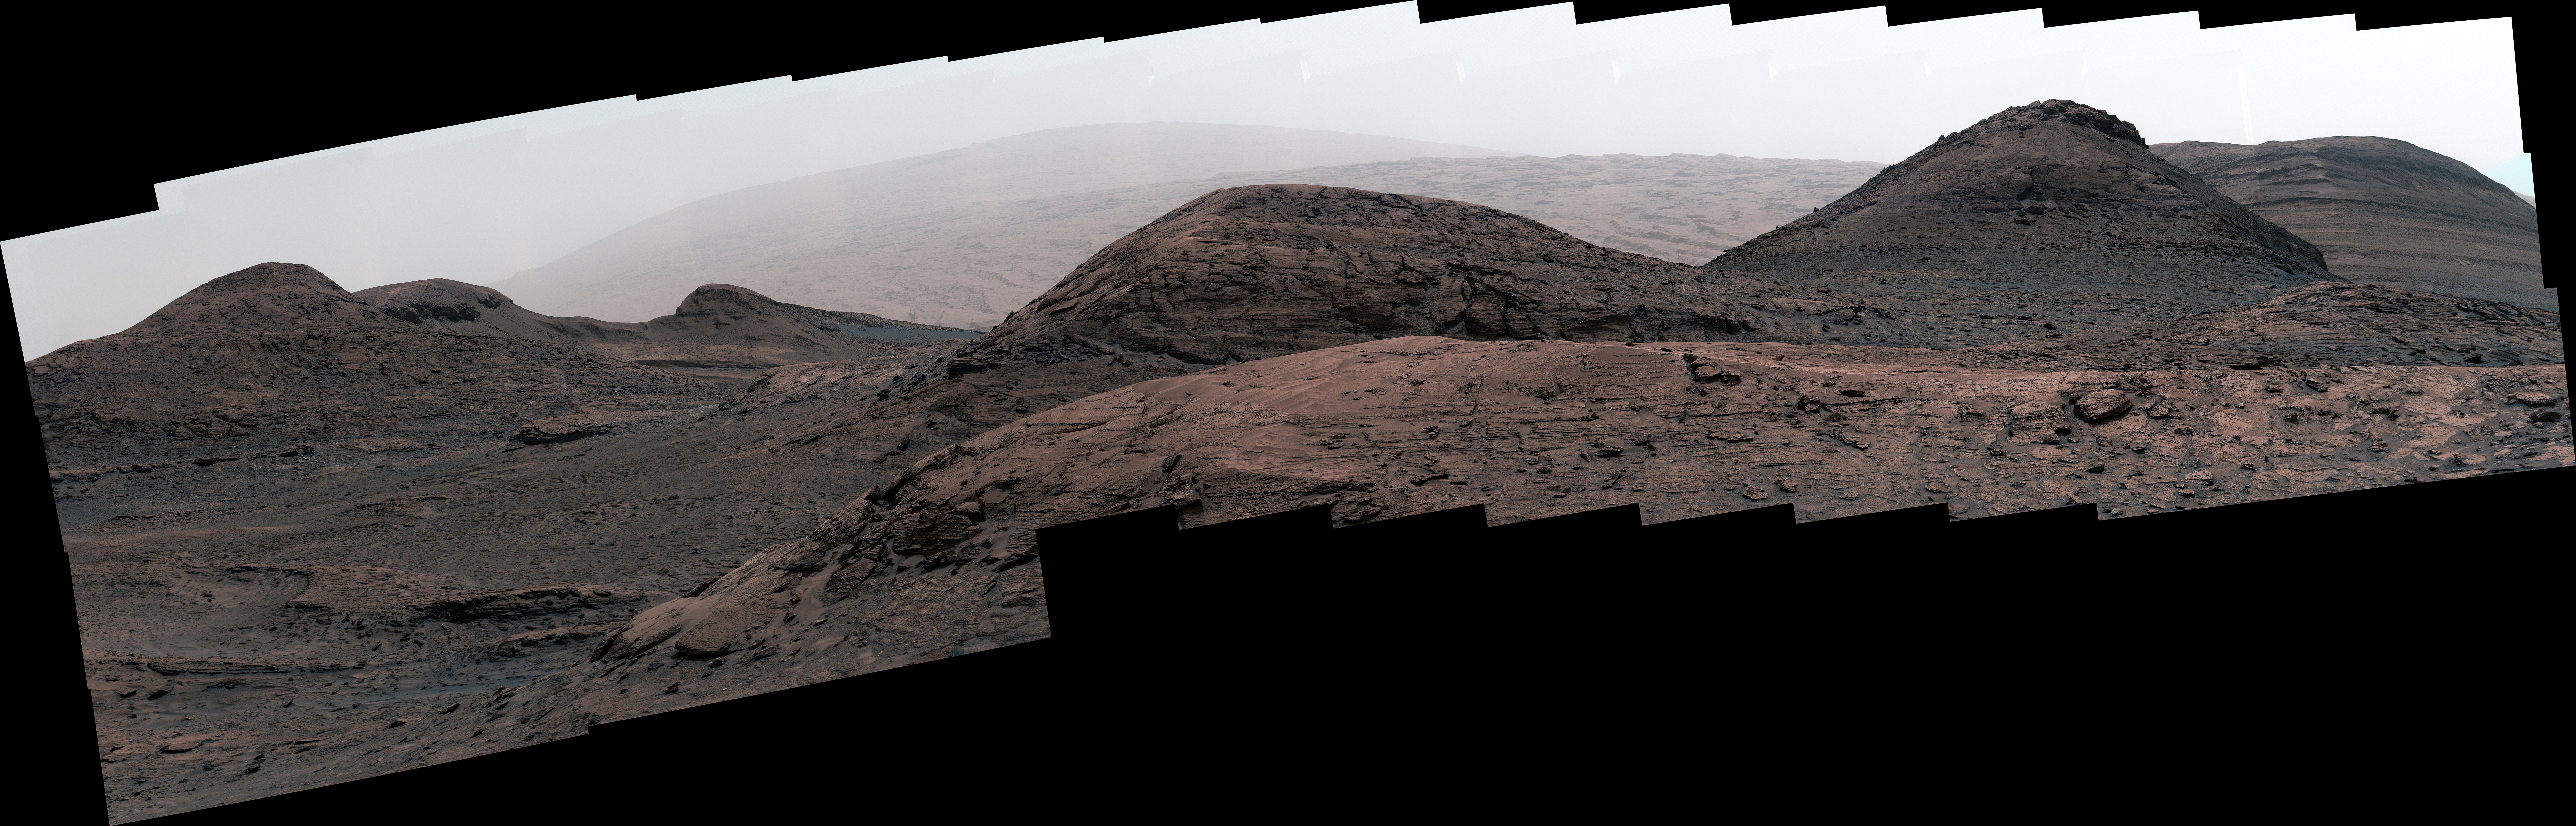

Curiosity’s View of Haze During Dust Season

NASA’s Curiosity Mars rover captured this image of the sulfate-bearing region and upper Mount Sharp in a dust haze on May 26, 2022, the 3,485th Martian day, or sol, of the mission. The panorama is made up of 46 individual images – captured during an especially dusty time of the Martian year – that were stitched together once the images were sent back to Earth.

The images were captured using Curiosity’s Mast Camera, or Mastcam. Curiosity was built by NASA’s Jet Propulsion Laboratory in Southern California, which leads the mission on behalf of NASA’s Science Mission Directorate in Washington. Malin Space Science Systems in San Diego built and operates Mastcam.

Credit: NASA/JPL-Caltech/MSSS